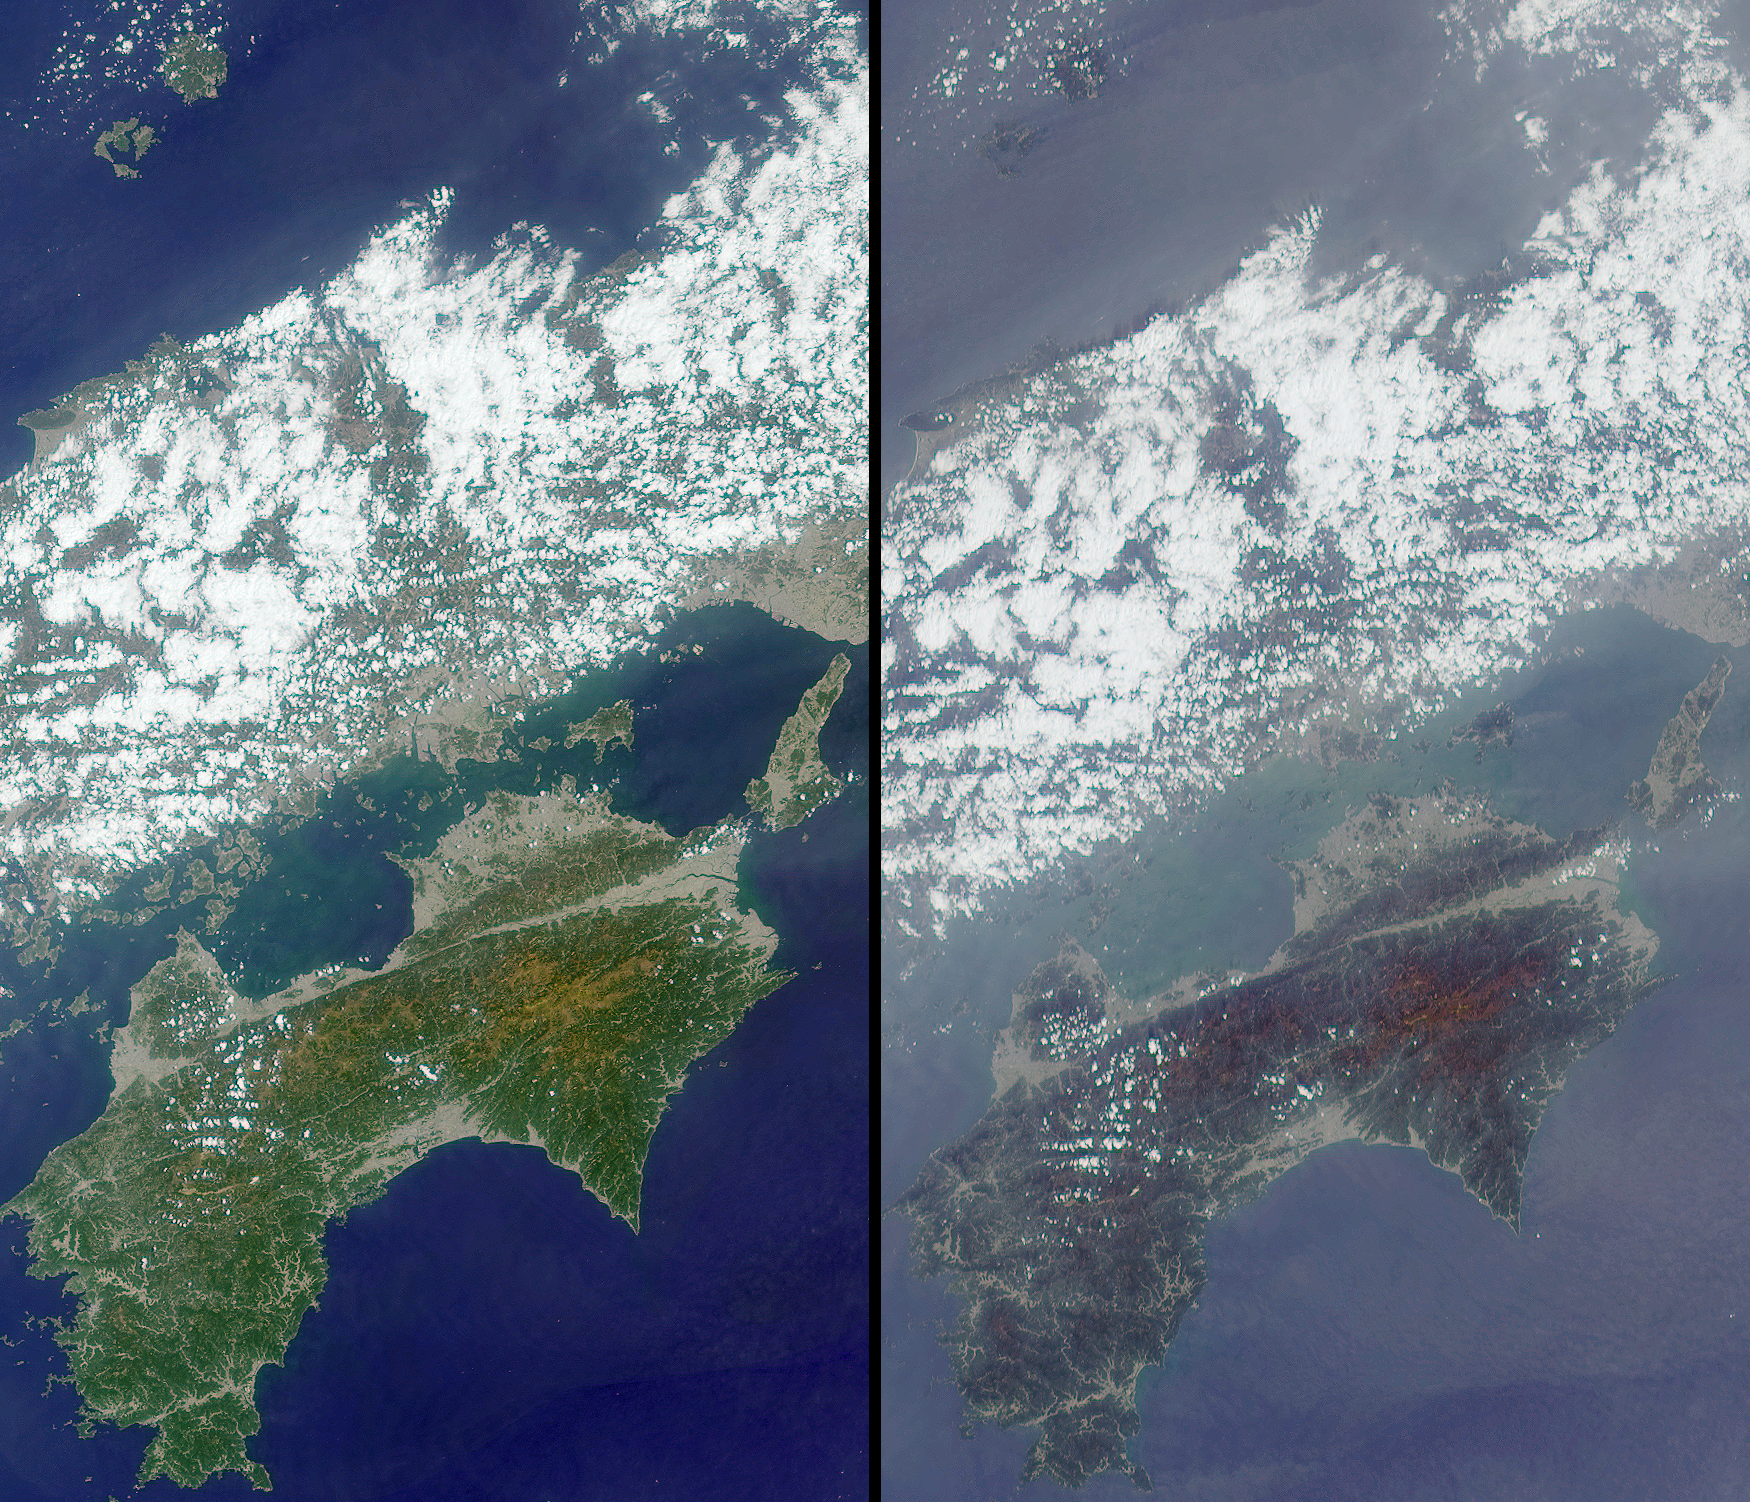

MISR Participates in Aerosol Characterization Experiment over Asia

Before scientists apply new spacecraft measurements to global climate change research, they must carefully test their understanding of the data under controlled conditions. During April 2001, a team of 200 investigators from 11 countries participated in the Aerosol Characterization Experiment (ACE) field campaign in Asia, deploying instruments aboard several ships, aircraft, and island stations in the waters surrounding Japan and Korea. They characterized meteorological conditions, measured the atmospheric energy balance, and directly sampled airborne dust and pollution particles while the Multi-angle Imaging SpectroRadiometer (MISR) and other satellite instruments flew overhead.

These MISR images, centered just north of Shikoku Island in southwest Japan, were acquired on April 13, 2001 during Terra orbit 7015. They are two of nine simultaneous views obtained at different angles by the instrument, at 26 degrees aft of vertical (left) and 60 degrees forward of vertical (right). The entire west end of Honshu Island, which crosses the upper half of the images, is covered with broken clouds. Away from the clouds, the atmosphere looks hazier in the steeper MISR view; such differences reveal information about particles in the atmosphere.

As these images were taken, the U.S. National Oceanographic and Atmospheric Administration (NOAA) Research Vessel Ron Brown and the National Science Foundation (NSF)/National Center for Atmospheric Research (NCAR) C-130 aircraft probed the environment near Oki island, in the upper left part of the images. At the same time, the Center for Interdisciplinary Remotely Piloted Aircraft Studies (CIRPAS) Twin Otter aircraft made atmospheric chemistry and heat-balance measurements in the bottom-center region of the images.

For more about ACE-Asia, see http://saga.pmel.noaa.gov/aceasia/

MISR was built and is managed by NASA’s Jet Propulsion Laboratory, Pasadena, CA, for NASA’s Office of Earth Science, Washington, DC. The Terra satellite is managed by NASA’s Goddard Space Flight Center, Greenbelt, MD. JPL is a division of the California Institute of Technology.

Credit: NASA/GSFC/LaRC/JPL, MISR Team